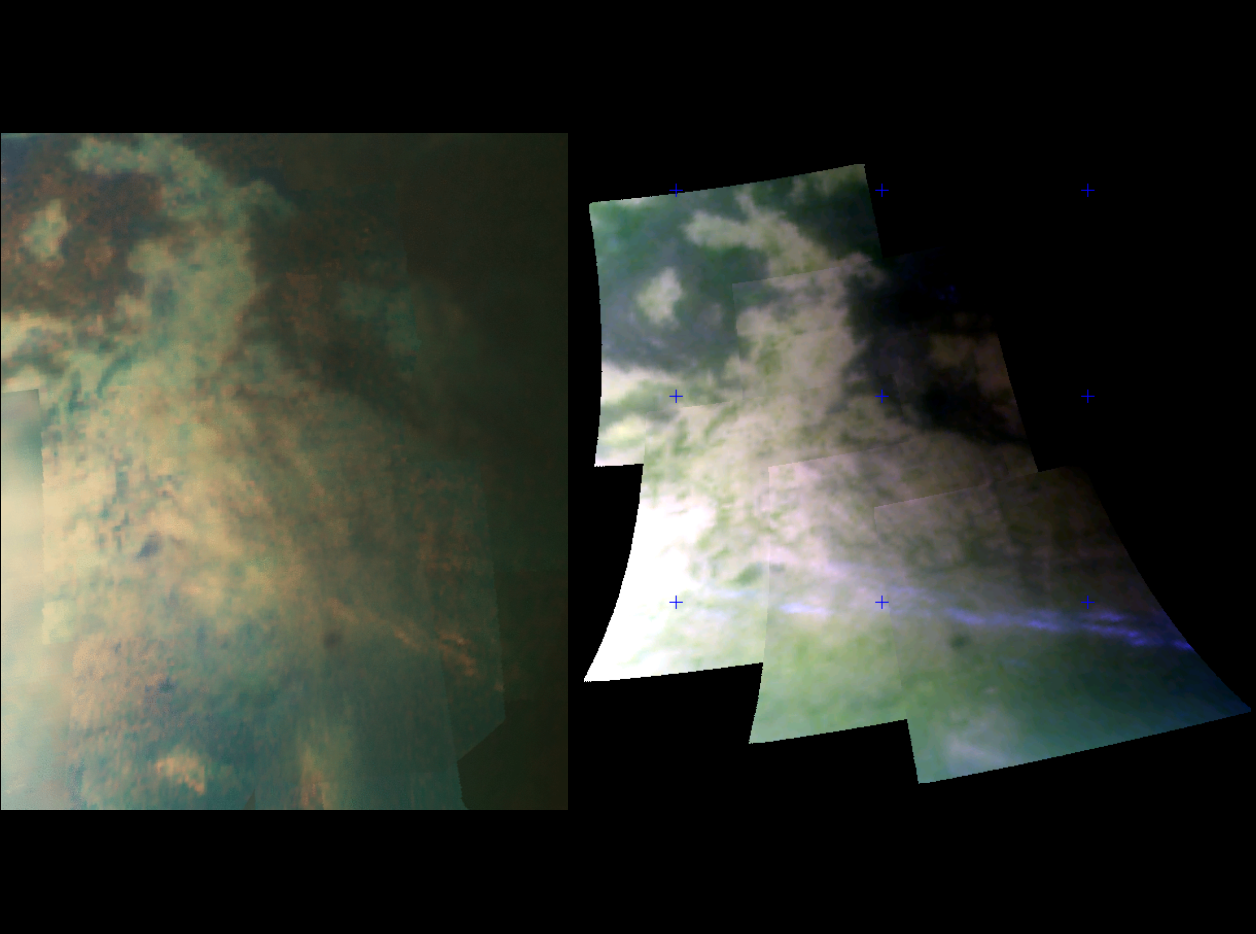

Large Tectonic Complex

This image set was taken at a distance of 15,000 kilometers (9,300 miles) from Titan and shows two views of an area riddled by mountain ranges that were probably produced by tectonic forces.

Near the bottom of the right image, a band of bright clouds is seen. These clouds are probably produced when gaseous methane in Titan’s atmosphere cools and condenses into methane fog as Titan’s winds drive air over the mountains. It was once thought that these recurring clouds were produced by volcanic activity on Titan, but this image calls that idea into question.

These views were obtained during an Oct. 25 flyby designed to obtain the highest-resolution infrared views of Titan yet. Cassini’s visual and infrared mapping spectrometer resolved surface features as small as 400 meters (1,300 feet). The images were taken at wavelengths of 1.3 microns shown in blue, 2 microns shown in green, and 5 microns shown in red.

The Cassini-Huygens mission is a cooperative project of NASA, the European Space Agency and the Italian Space Agency. The Jet Propulsion Laboratory, a division of the California Institute of Technology in Pasadena, manages the mission for NASA’s Science Mission Directorate, Washington, D.C. The Cassini orbiter was designed, developed and assembled at JPL. The Visual and Infrared Mapping Spectrometer team is based at the University of Arizona where this image was produced.

Credit: NASA/JPL/University of Arizona